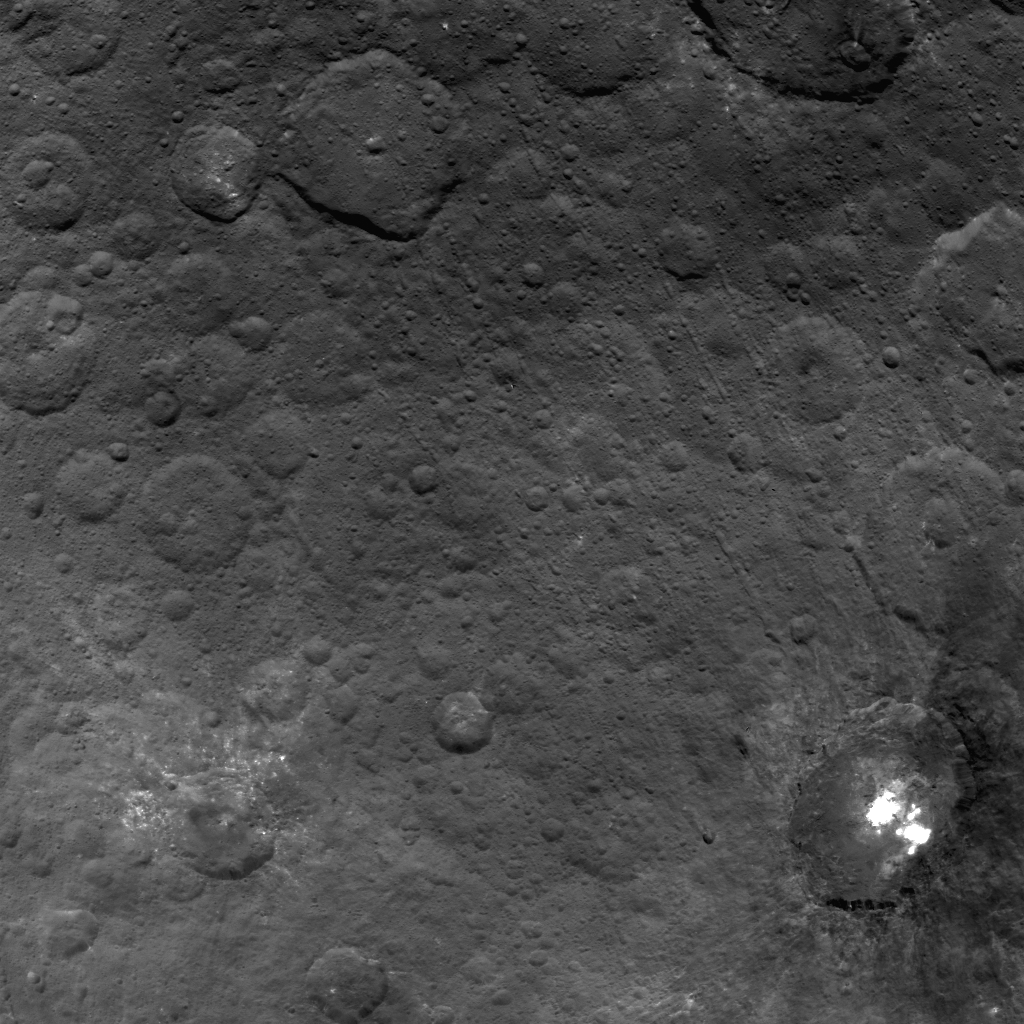

Hanami Planum on Ceres

This image from NASA’s Dawn spacecraft showing the northern part of Hanami Planum on Ceres honors the Japanese cherry blossom festival, or “Hanami,” which is a long-standing Japanese tradition of welcoming spring.

Hanami Planum is the third largest geological feature on Ceres, after Vendimia Planitia and the Samhain Catenae. It extends over 345 miles (555 kilometers). This image shows familiar features, such as Occator Crater, characterized both by bright material inside the crater and dark ejecta material outside. Several parallel linear features, called Junina Catenae, can be seen departing from Occator and extending toward the top of the image. These catenae are chains of small craters formed by the impact and scouring of material ejected when large craters are formed. Scientists were able to relate these crater chains to Urvara and Yalode. Even though these are located in the southern hemisphere, some of their ejecta could reach the northern hemisphere, thanks to Ceres’ fast rotation and small size.

This image was obtained by Dawn on June 15, 2015. The spacecraft was then in its survey orbit (2,700 miles, or 4,400 kilometers high), when the footprint of Dawns framing camera on Ceres surface was about 260 miles (420 kilometers). The resolution is 1,400 feet (410 meters) per pixel. The central coordinates of the picture are 14 degrees north latitude, 213 degrees east in longitude.

Dawn’s mission is managed by JPL for NASA’s Science Mission Directorate in Washington. Dawn is a project of the directorates Discovery Program, managed by NASA’s Marshall Space Flight Center in Huntsville, Alabama. UCLA is responsible for overall Dawn mission science. Orbital ATK Inc., in Dulles, Virginia, designed and built the spacecraft. The German Aerospace Center, Max Planck Institute for Solar System Research, Italian Space Agency and Italian National Astrophysical Institute are international partners on the mission team.

Credit: NASA/JPL-Caltech/UCLA/MPS/DLR/IDA